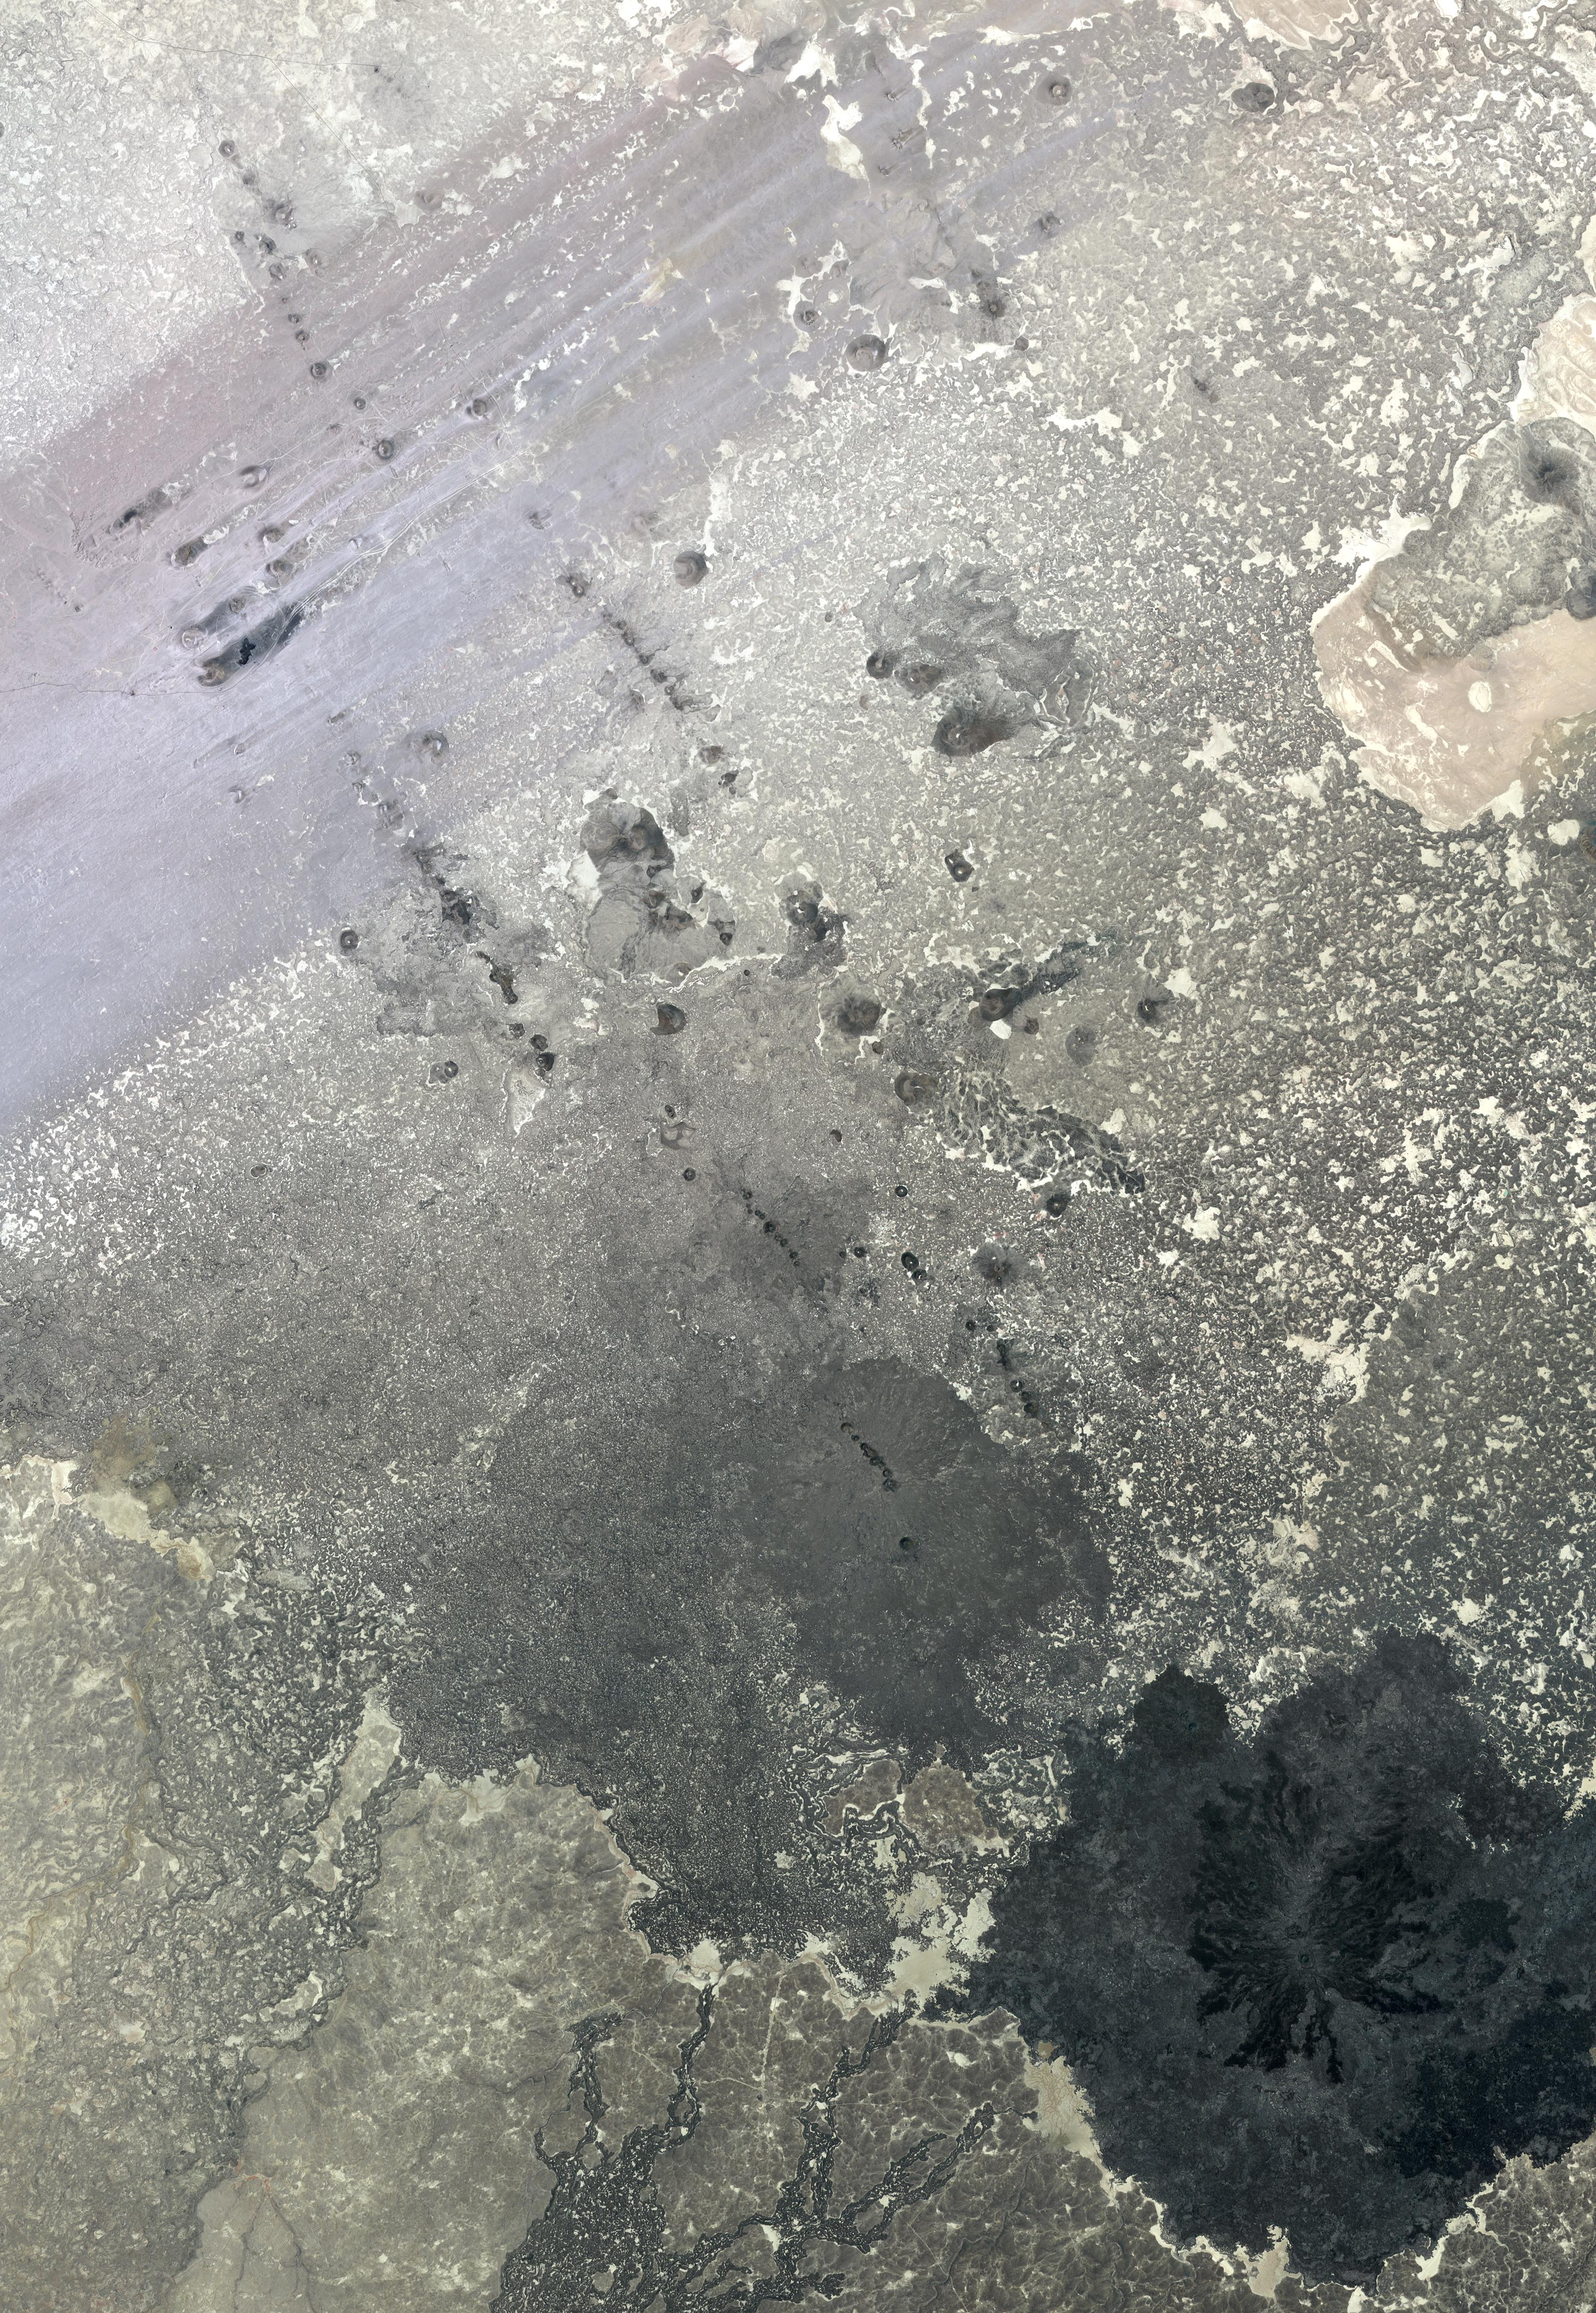

Lava Field, Syria

In southern Syria, the Azraq-Wadi as Sirhan Depression is the site of young volcanic activity, producing an extensive basaltic volcanic field. The north-northwest to south-southeast structural and fault control of the crust is evident in the straight alignment of numerous chains of cinder cones. At the top of the image, the northeast trending streaks are windblown sand deposits. The image was acquired May 20, 2009, covers an area of 46.5 x 67 km, and is located at 33.3 degrees north, 37.1 degrees east.

With its 14 spectral bands from the visible to the thermal infrared wavelength region and its high spatial resolution of 15 to 90 meters (about 50 to 300 feet), ASTER images Earth to map and monitor the changing surface of our planet. ASTER is one of five Earth-observing instruments launched Dec. 18, 1999, on Terra. The instrument was built by Japan’s Ministry of Economy, Trade and Industry. A joint U.S./Japan science team is responsible for validation and calibration of the instrument and data products.

The broad spectral coverage and high spectral resolution of ASTER provides scientists in numerous disciplines with critical information for surface mapping and monitoring of dynamic conditions and temporal change. Example applications are: monitoring glacial advances and retreats; monitoring potentially active volcanoes; identifying crop stress; determining cloud morphology and physical properties; wetlands evaluation; thermal pollution monitoring; coral reef degradation; surface temperature mapping of soils and geology; and measuring surface heat balance.

The U.S. science team is located at NASA’s Jet Propulsion Laboratory, Pasadena, Calif. The Terra mission is part of NASA’s Science Mission Directorate, Washington, D.C.

Credit: NASA/GSFC/METI/ERSDAC/JAROS, and U.S./Japan ASTER Science Team